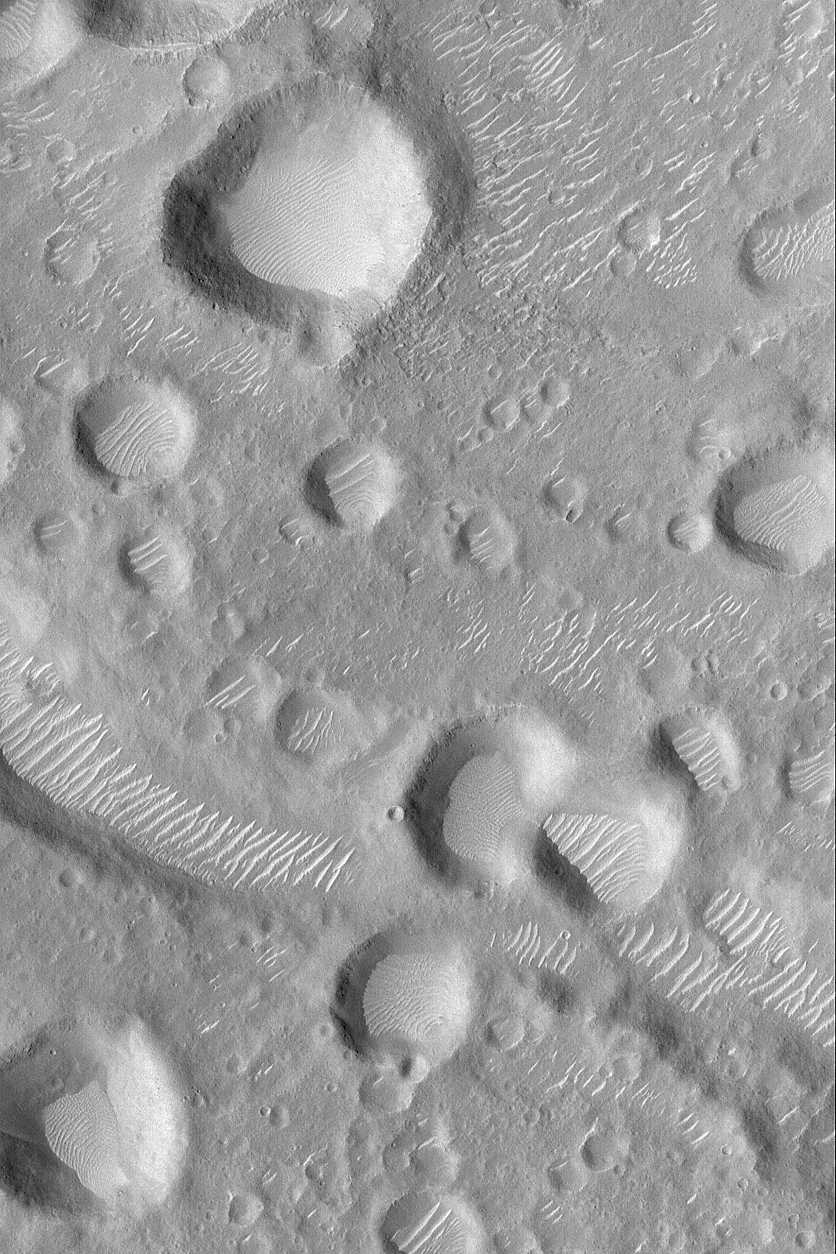

Amenthes Crater Cluster

22 June 2004
This Mars Global Surveyor (MGS) Mars Orbiter Camera (MOC) picture shows a cluster of impact craters, some of which damaged a portion of an old valley that runs roughly left to right in the lower half of the scene. The crater cluster most likely resulted from secondary impact of debris thrown from a much larger asteroid or comet impact, elsewhere on Mars. Large, light-toned, windblown ripples occur in many of the depressions in this portion of the Amenthes Fossae region. The picture is located near 7.3°N, 259.4°W, and covers an area about 3 km (1.9 mi) wide. Sunlight illuminates the terrain from the left/upper left.

Credit: NASA/JPL/Malin Space Science Systems